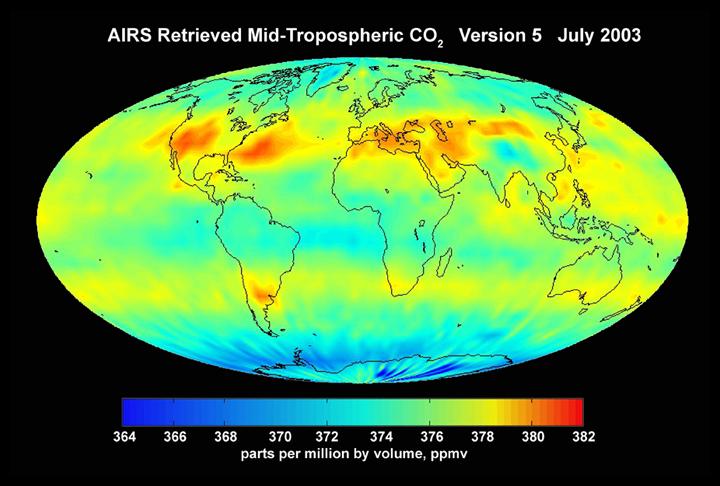

AIRS Mid-Tropospheric CO2, Version 5, July 2003

Although originally designed to measure atmospheric water vapor and temperature for weather forecasting, scientists working with the Atmospheric Infrared Sounder (AIRS) instrument on the NASA Aqua Spacecraft are now using AIRS to observe atmospheric carbon dioxide. Scientists from NASA, NOAA, ECMWF, UMBC, Princeton and CalTech using several different methods are measuring the concentration of carbon dioxide in the mid-troposphere (about 8 km above the surface). The global map of carbon dioxide above, produced by AIRS Team Leader Dr. Moustafa Chahine at JPL, shows that despite the high degree of mixing that occurs with carbon dioxide, the regional distribution can still be seen by the time the gases reach the mid troposphere. Climate modelers are currently using the AIRS data to understand the global distribution and transport of carbon dioxide and improve their models.

About AIRS
The Atmospheric Infrared Sounder, AIRS, in conjunction with the Advanced Microwave Sounding Unit, AMSU, senses emitted infrared and microwave radiation from Earth to provide a three-dimensional look at Earth’s weather and climate. Working in tandem, the two instruments make simultaneous observations all the way down to Earth’s surface, even in the presence of heavy clouds. With more than 2,000 channels sensing different regions of the atmosphere, the system creates a global, three-dimensional map of atmospheric temperature and humidity, cloud amounts and heights, greenhouse gas concentrations, and many other atmospheric phenomena. Launched into Earth orbit in 2002, the AIRS and AMSU instruments fly onboard NASA’s Aqua spacecraft and are managed by NASA’s Jet Propulsion Laboratory in Pasadena, Calif., under contract to NASA. JPL is a division of the California Institute of Technology in Pasadena.

Credit: NASA/JPL